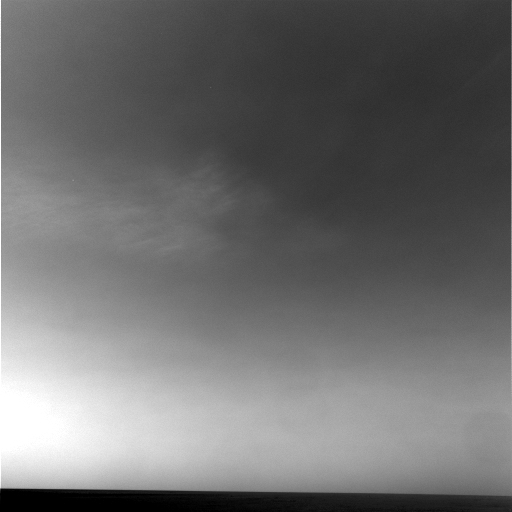

Martian Clouds Pass By on a Winter Afternoon

NASA’s Mars Exploration Rover Opportunity captured a view of wispy afternoon clouds, not unlike fair weather clouds on Earth, passing overhead on the rover’s 956th sol, or Martian day (Oct. 2, 2006). With Opportunity facing northeast, the clouds appear to drift gently toward the west in this movie taken with the rover’s navigation camera.

The 10 frames, taken 32 seconds apart, show the formation and evolution of what are likely mid-level, convective water clouds. Such clouds are common near Mars’ equator at this time of the Martian year. They have been observed by both of NASA’s Mars Exploration Rovers, by satellites orbiting Mars, and by the Hubble Space Telescope. In this case, the clouds appear to develop at a fixed location, in the center of the frame about 25 degrees above the horizon. This style of origin suggests that a thermal plume is rising over a surface feature. In spite of apparent winds aloft, the thermal plume appears to remain stationary for the 5-minute duration of the movie.

Though scientists have determined from the images that the wind bearing is east-northeast, approximately 80 degrees, it is not possible on the basis of the movie to unambiguously determine the height and speed of the clouds. Scientists estimate, based on models of atmospheric wind profiles and the apparent displacement of the clouds, that all of the clouds in the movie are at about the same height somewhere between 5 kilometers and 25 kilometers (3 to 20 miles) above the surface. The clouds are estimated to be moving at 2.5 meters per second, if they are low, to 12.5 meters per second, if they are high (8 feet per second to 41 feet per second).

Like clouds on Earth, these Martian clouds are probably composed of ice crystals and possibly supercooled water droplets. They are similar in appearance to terrestrial cirrocumulus or high altocumulus clouds. On Earth, such clouds are relatively transient and consist of small, individual cloudlets arranged in rippled patterns. They usually form 6 kilometers to 12 kilometers (4 to 7 miles) above Earth’s surface by a process known as convection, during which warm air rises and cools, with clouds condensing from the moist air once it has cooled sufficiently.

These Martian clouds appear to be associated with a broader layer of ice-crystal clouds fanning out toward the upper right of the frames at the end of the movie. This is similar to the occurrence of terrestrial cirrocumulus and altocumulus clouds within layers of cirrus or cirrostratus clouds on Earth. Also apparent in this movie are prominent waves in the clouds, a result of the effect of gravity waves on cloud thickness, as on Earth.

Though both rovers now have the ability to autonomously detect clouds, these images were taken prior to the first use of the new abilities. The images shown here were stored on Opportunity and were transmitted to Earth on sol 1056 (Jan. 12, 2007) during a routine communications pass.

Credit: NASA/JPL/Texas A&M/Cornell